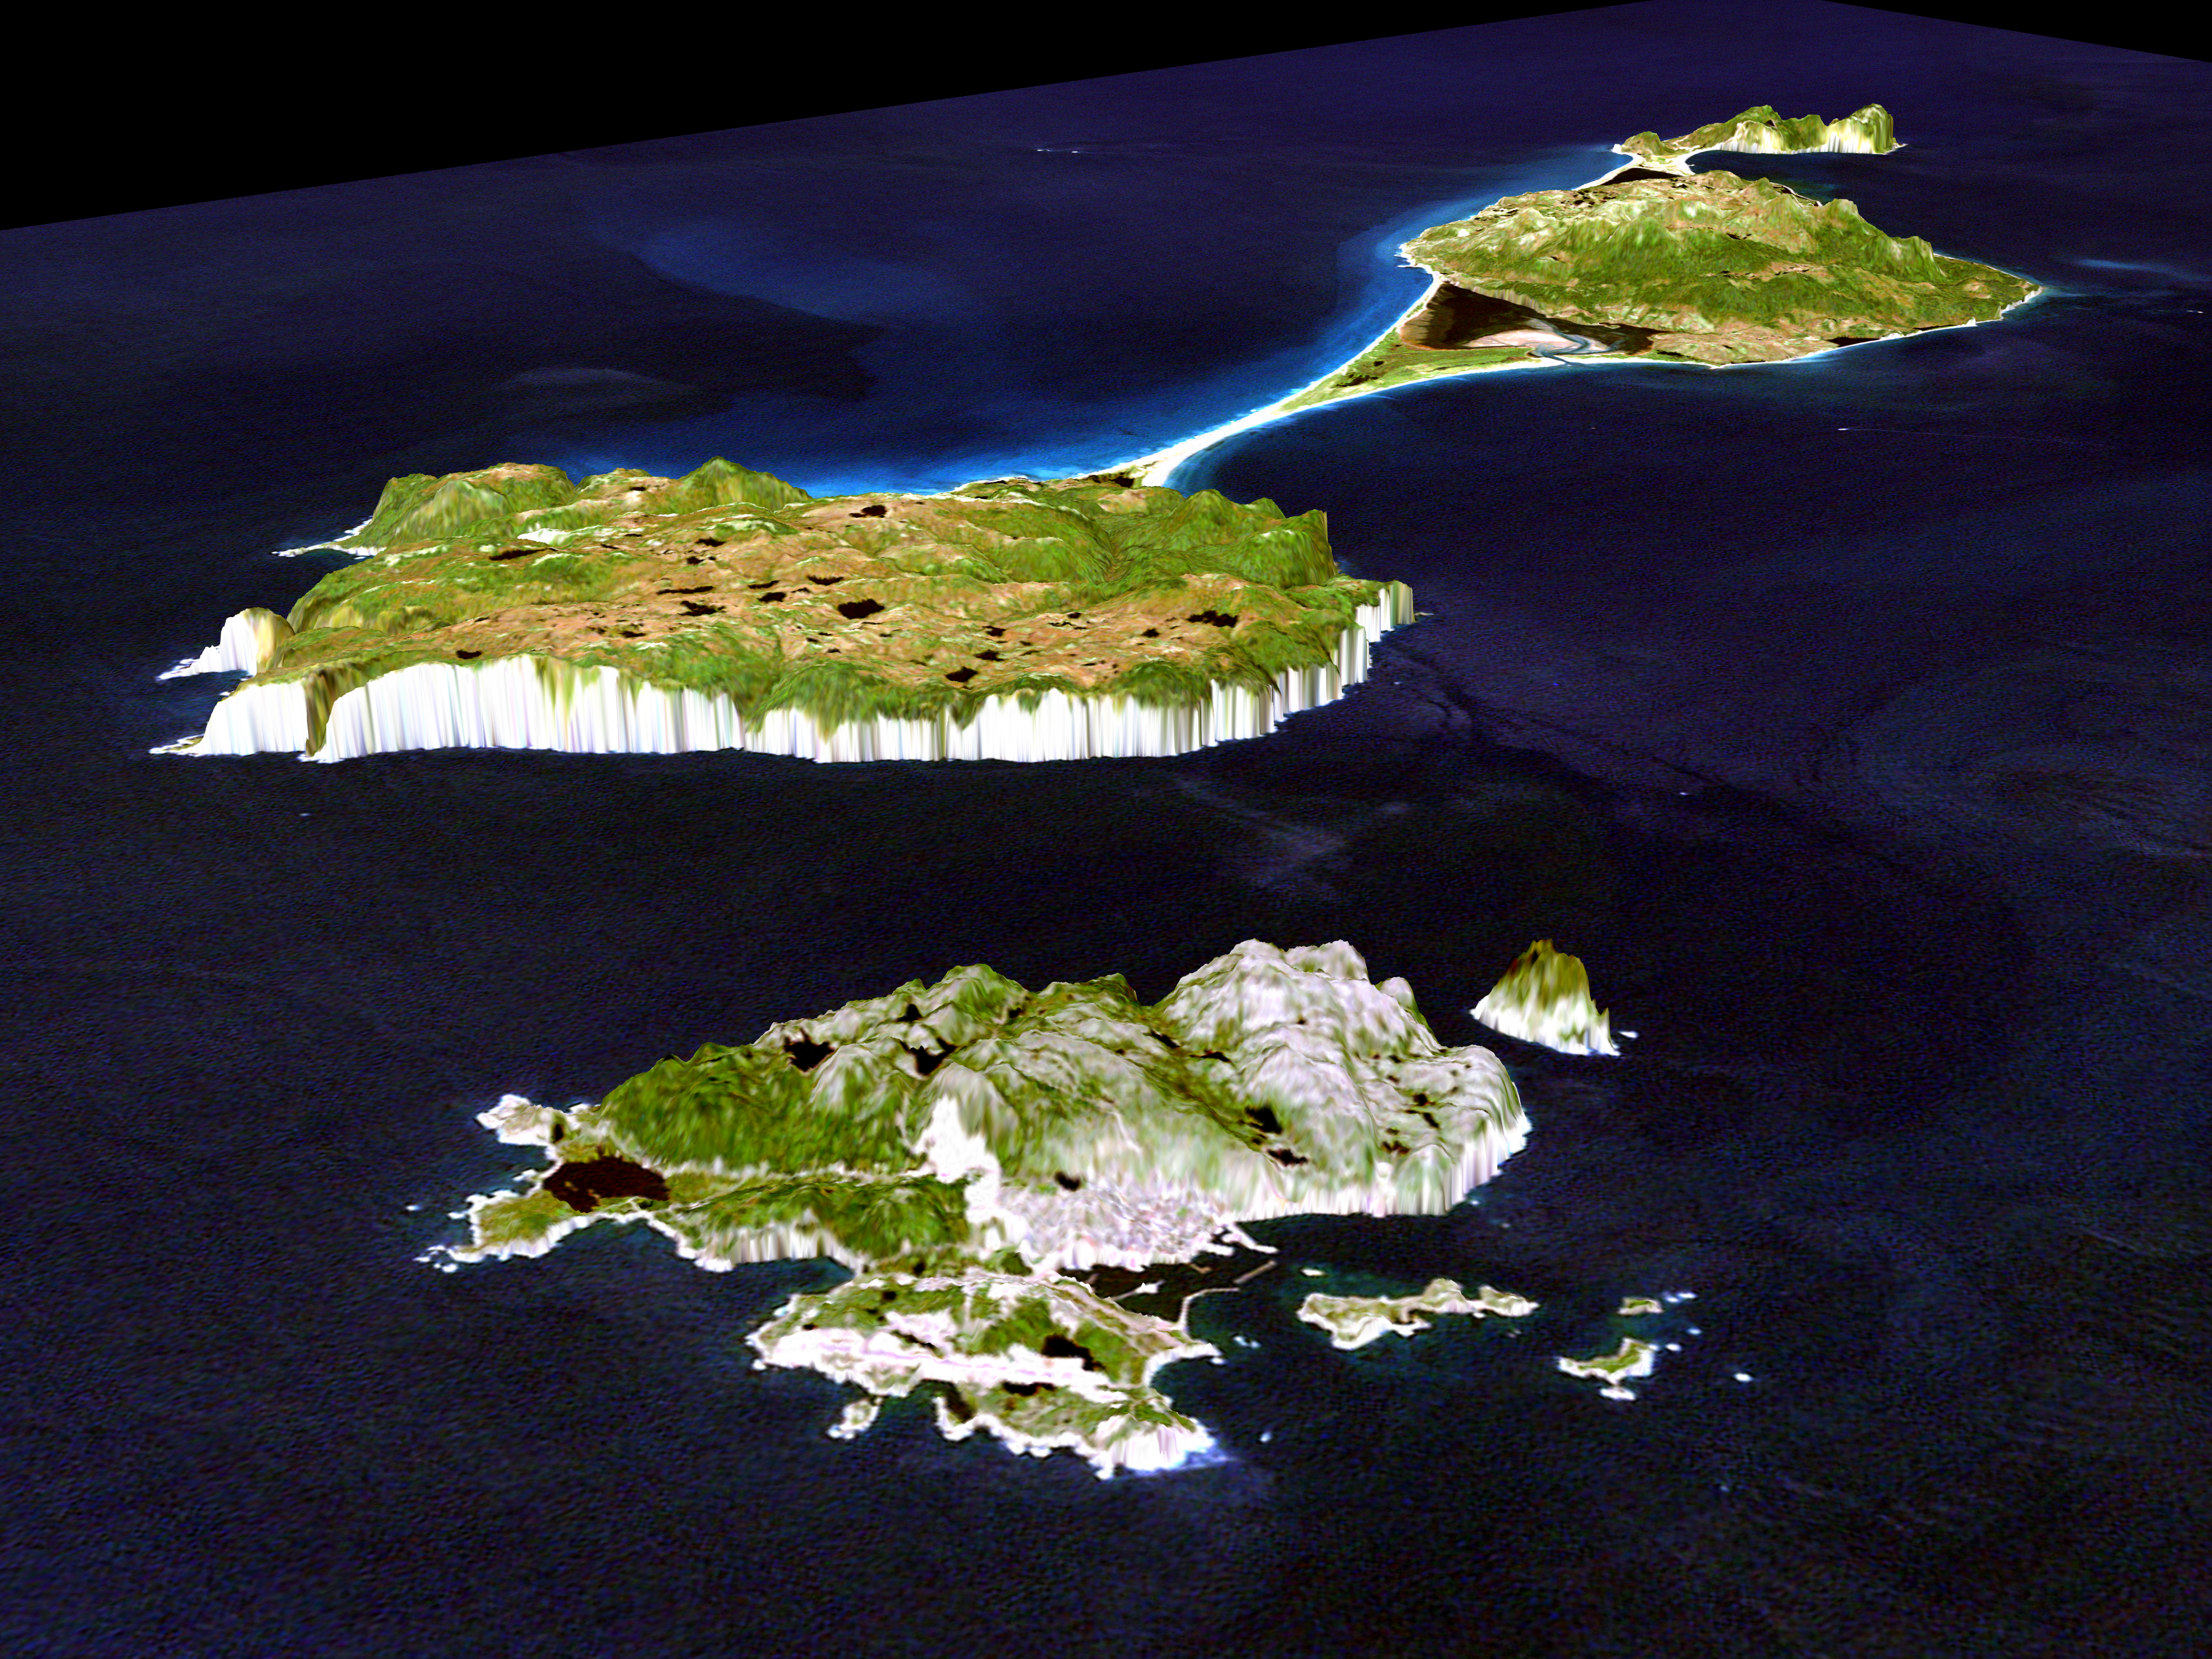

3-D Perspective View, Miquelon and Saint Pierre Islands

This image shows Miquelon and Saint Pierre Islands, located south of Newfoundland, Canada. These islands, along with five smaller islands, are a self-governing territory of France. North is in the top right corner of the image. The island of Miquelon, in the background, is divided by a thin barrier beach into Petite Miquelon on the left, and Grande Miquelon on the right. Saint Pierre Island is seen in the foreground. The maximum elevation of this land is 240 meters (787 feet). The land mass of the islands is about 242square kilometers (94 square miles) or 1.5 times the size of Washington, DC.

This three-dimensional perspective view is one of several still photographs taken from a simulated flyover of the islands. It shows how elevation data collected by the Shuttle Radar Topography Mission (SRTM) can be used to enhance other satellite images. Color and natural shading are provided by a Landsat 7 image taken on September 7, 1999. The Landsat image was draped over the SRTM data. Terrain perspective and shading are from SRTM. The vertical scale has been increased six times to make it easier to see the small features. This also makes the sea cliffs around the edges of the islands look larger. In this view the capital city of Saint Pierre is seen as the bright area in the foreground of the island. The thin bright line seen in the water is a breakwater that offers some walled protection for the coastal city.

Elevation data used in this image was acquired by the Shuttle Radar Topography Mission (SRTM) aboard the Space Shuttle Endeavour, launched on February 11, 2000. SRTM used the same radar instrument that comprised the Spaceborne Imaging Radar-C/X-Band Synthetic Aperture Radar (SIR-C/X-SAR) that flew twice on the Space Shuttle Endeavour in 1994. SRTM was designed to collect three-dimensional measurements of the Earth’s surface. To collect the 3-D data, engineers added a 60-meter-long (200-foot) mast, installed additional C-band and X-band antennas, and improved tracking and navigation devices. The mission is a cooperative project between the National Aeronautics and Space Administration (NASA), the National Imagery and Mapping Agency (NIMA) of the U.S. Department of Defense (DoD), and the German and Italian space agencies. It is managed by NASA’s Jet Propulsion Laboratory, Pasadena, CA, for NASA’s Earth Science Enterprise,Washington, DC.

Size: 34 km (21 miles) by 44 km (27 miles)
Location: 46.8 degrees north latitude, 56.3 degrees west longitude
Orientation: Looking west
Original Data Resolution: 30 meters (about 33 yards) per pixel
Date Acquired: February 12, 2000

Credit: NASA/JPL/NIMA